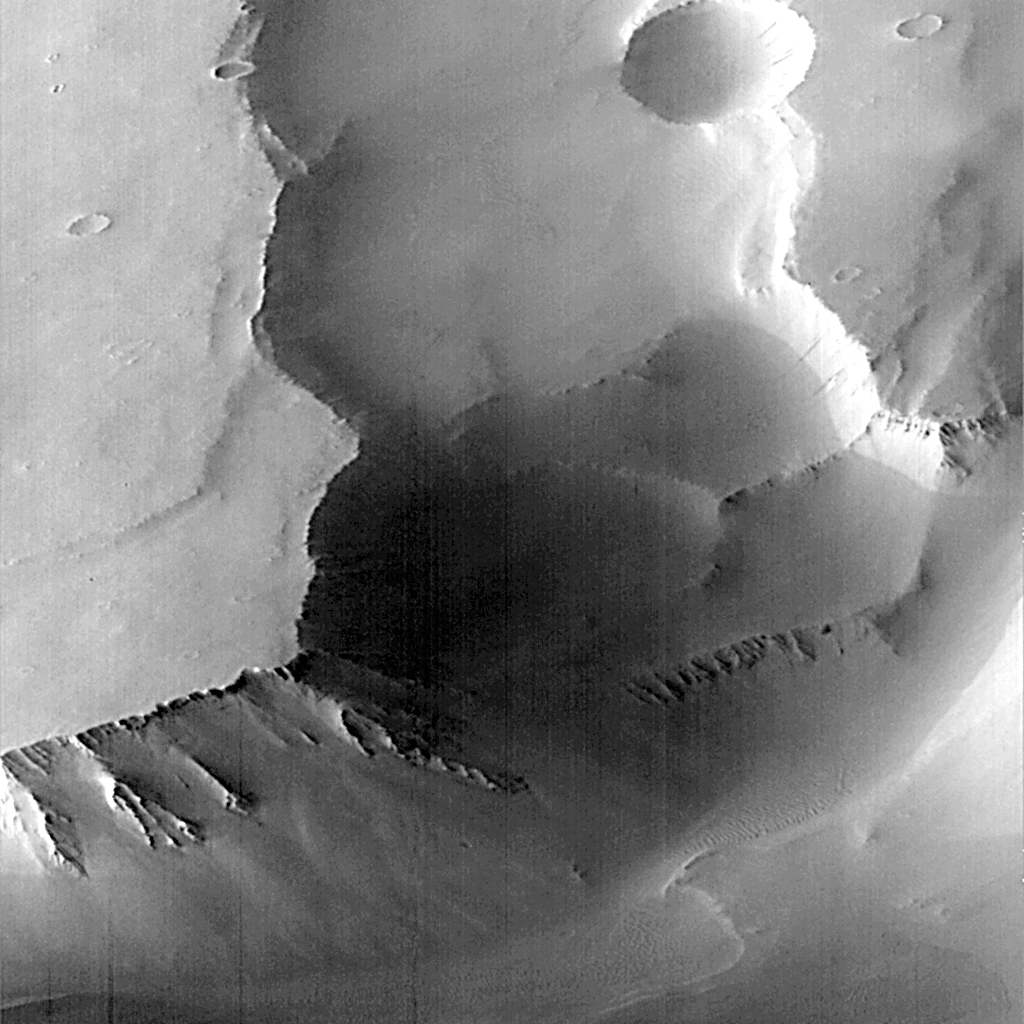

MGS Views of Labyrinthus Noctis

This is MOC frame P005_03, a subset of PIA00941. MOC image P005_03 was acquired at 6:25 AM PDT on September 19, 1997, about 11 minutes after Mars Global Surveyor passed close to the planet for the fifth time. During the imaging period, the spacecraft was canted towards the sunlit hemisphere by 25°, and the MOC was obliquely viewing features about 1600 km (1000 miles) away. The resolution at that distance was about 6 meters (20 feet) per picture element (pixels), but in order to improve the number of gray levels, the pixels were summed in both the cross-track and along-track directions, yielding final resolution of about 12 meters (40 feet) per pixel. The MOC image covers an area about 12 km X 12 km (7.5 X 7.5 miles).

Labyrinthus Noctis near the crest of a large (many thousands of kilometers) upcoming of the Martian crust, and the 2000 meter (6500 foot) deep canyons visible in these pictures are bounded by faults. Debris shed from the steep slopes has moved down into after the canyons opened. Small dunes are seen in the lowest area, beneath the high cliffs.

Launched on November 7, 1996, Mars Global Surveyor entered Mars orbit on Thursday, September 11, 1997. The spacecraft has been using atmospheric drag to reduce the size of its orbit for the past three weeks, and will achieve a circular orbit only 400 km (248 mi) above the surface early next year. Mapping operations begin in March 1998. At that time, MOC narrow angle images will be 5-10 times higher resolution than these pictures.

Malin Space Science Systems and the California Institute of Technology built the MOC using spare hardware from the Mars Observer mission. MSSS operates the camera from its facilities in San Diego, CA. The Jet Propulsion Laboratory’s Mars Surveyor Operations Project operates the Mars Global Surveyor spacecraft with its industrial partner, Lockheed Martin Astronautics, from facilities in Pasadena, CA and Denver, CO.

Credit: NASA/JPL/Malin Space Science Systems